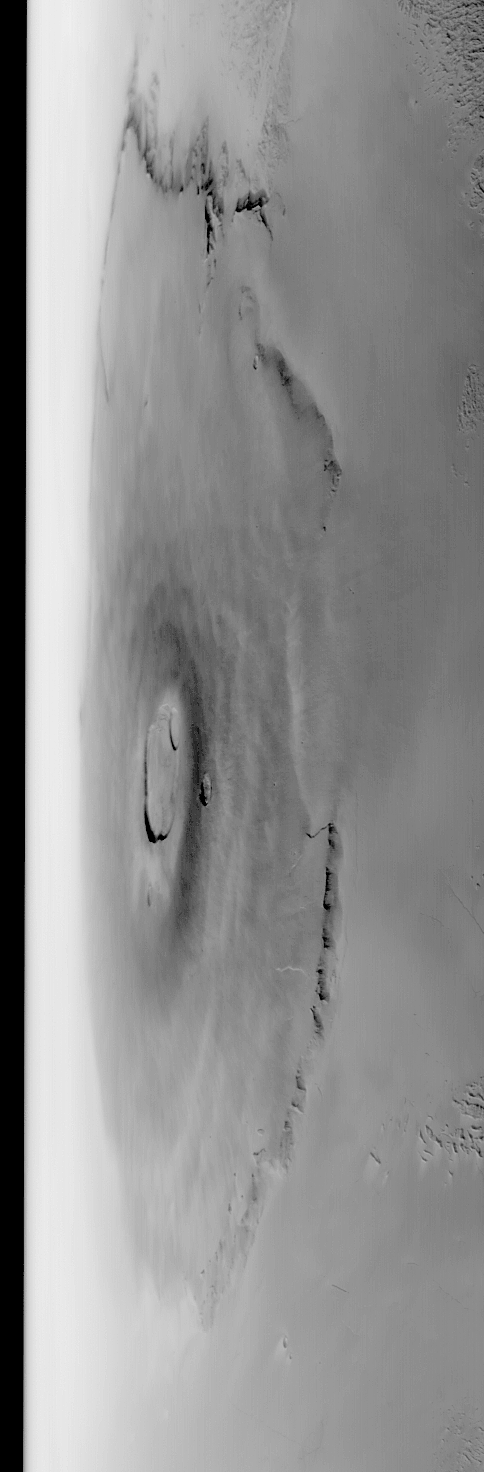

Oblique Olympus Mons

MGS MOC Release No. MOC2-479, 10 September 2003

This is a red camera wide angle view of the giant martian volcano, Olympus Mons, acquired by the Mars Global Surveyor (MGS) Mars Orbiter Camera (MOC). The volcano is large enough to cover much of the U.S. state of New Mexico. This view was taken looking west toward the sunward limb of the planet. The limb is the horizon to the left; the dark band is outer space. Sunlight illuminates this scene from the lower left.

Credit: NASA/JPL/Malin Space Science Systems